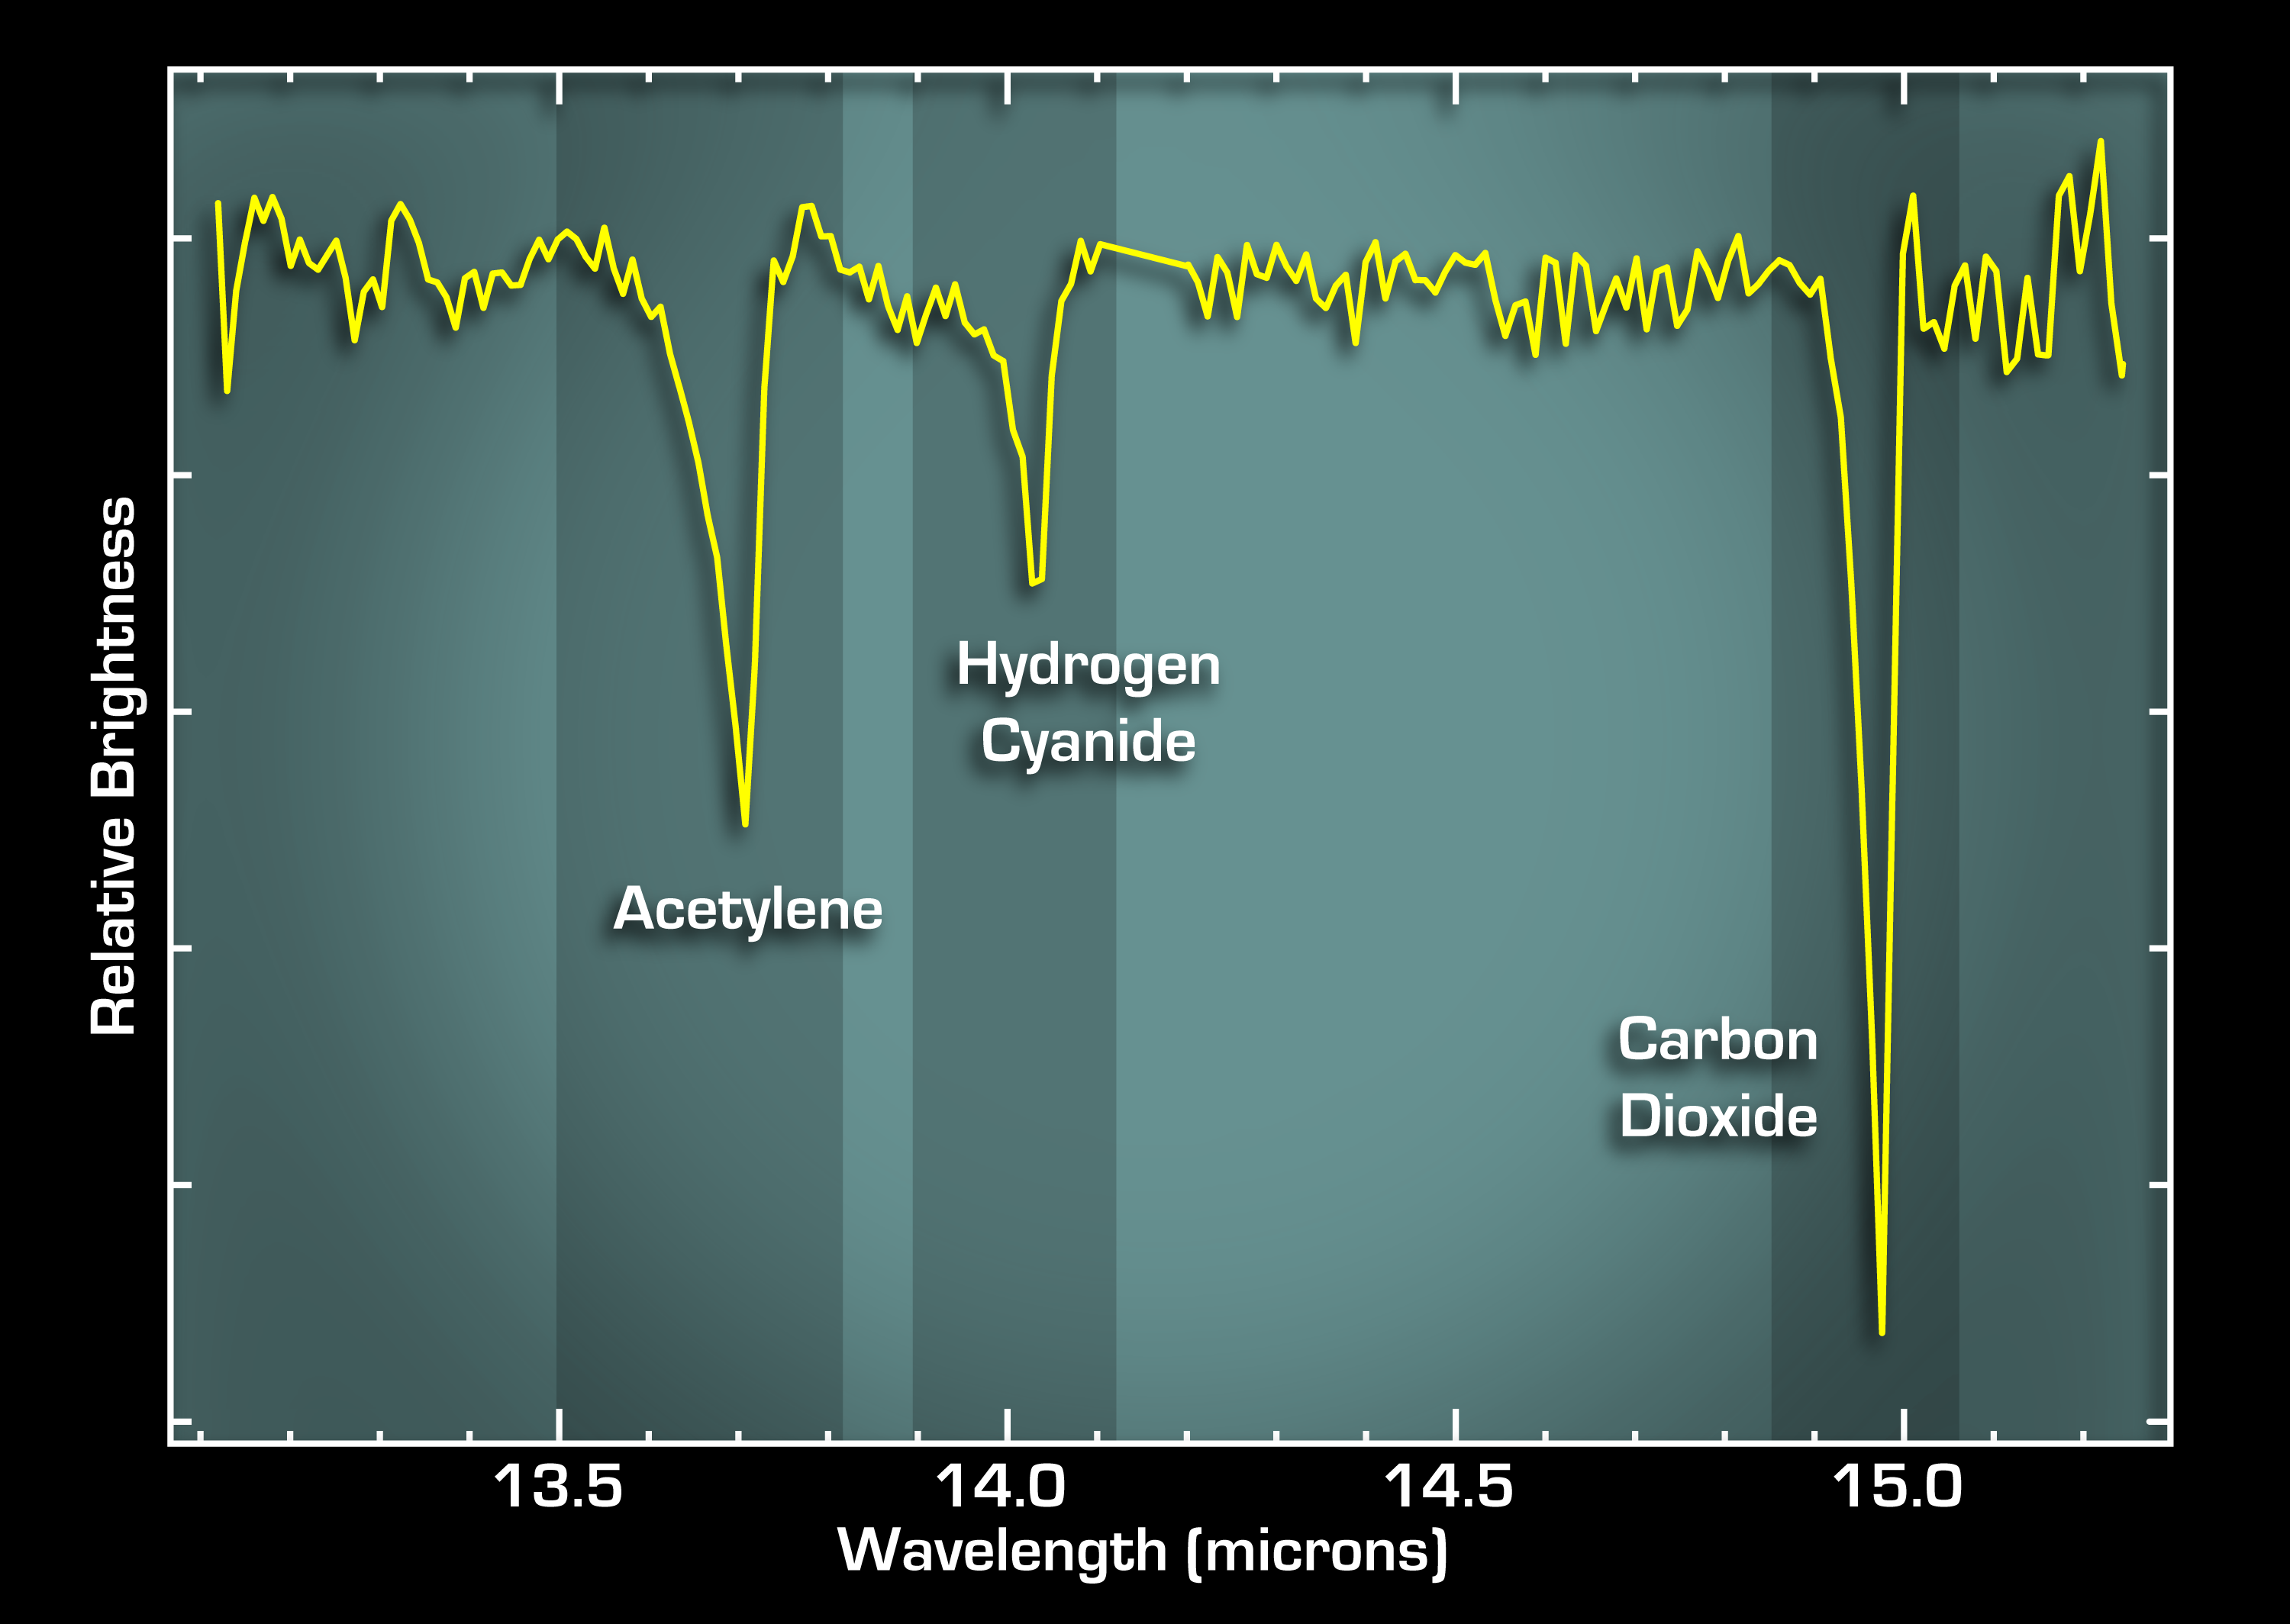

Life’s Starting Materials Found in Dusty Disk

Full Image of Graph

This graph, or spectrum, from NASA’s Spitzer Space Telescope tells astronomers that some of the most basic ingredients of DNA and protein are concentrated in a dusty planet-forming disk circling a young sun-like star called IRS 46. These data also indicate that the ingredients — molecular gases called acetylene and hydrogen cyanide — are located in the star’s terrestrial planet zone, the region where scientists believe Earth-like planets would be most likely to form.

The data were acquired by Spitzer’s infrared spectrograph, which split light from the star’s disk into distinct features characteristic of a particular chemical. The features, seen here as bumps and squiggles, are like bar codes used in supermarkets to identify different products. In this case, the products are the two DNA and protein precursors, acetylene and hydrogen cyanide, as well as carbon dioxide gas. All three gases are termed “organic” because they contain the element carbon.

The shapes of the features in this spectrum helped pinpoint the location of the gases in the star’s disk. A feature’s shape reflects the temperature of the gas. By comparison with model spectra, astronomers were able to deduce that the gases are present in regions where the temperature ranges from approximately the boiling point of water on Earth (212 degrees Fahrenheit), to nearly a thousand degrees Fahrenheit. Such hot temperatures place the gases in the star’s terrestrial planet zone, which is sometimes referred to as the “Goldilocks” zone because it is just right for Earths.

Acetylene and hydrogen cyanide are some of life’s most basic starting materials. If you mix them together in a test tube with water, and give them some kind of surface on which to be concentrated and react, you’ll get a slew of organic compounds, including many of the 20 essential amino acids and one of the four chemical units, called bases, that make up DNA.

Credit: NASA/JPL-Caltech/Leiden/SRON